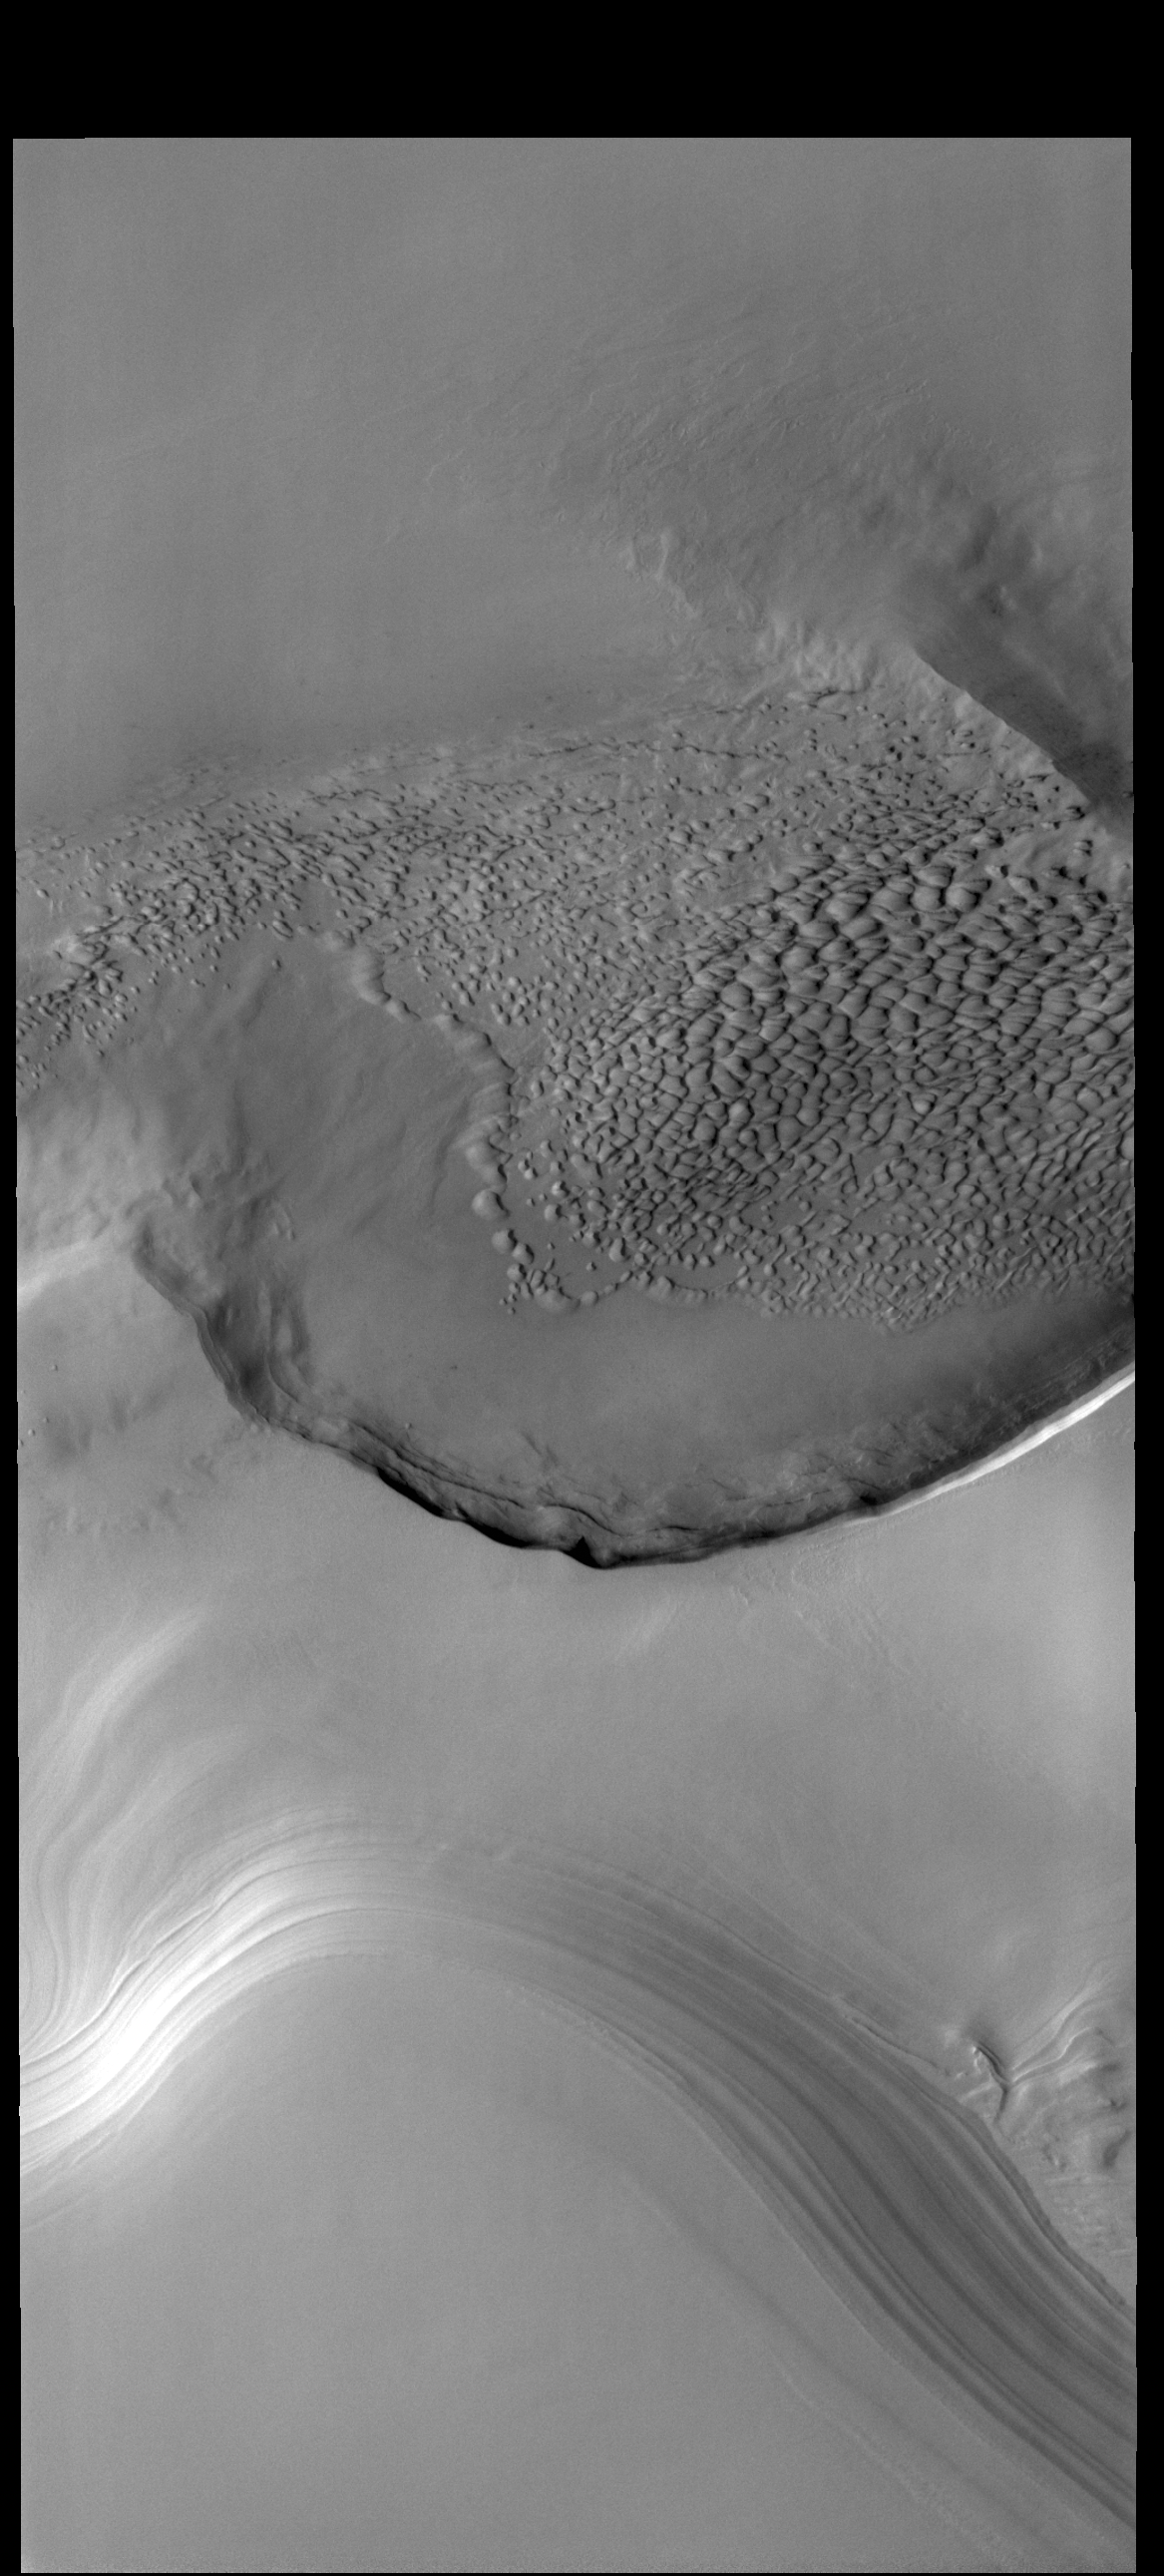

At the Edge

Today’s VIS image is located on the edge of the polar cap. The ice is located at the bottom of the frame, with the surrounding plains at the top half. The circular indentation in the ice margin is affecting the local winds, creating an area of sand dunes.

Credit: NASA/JPL-Caltech/ASU